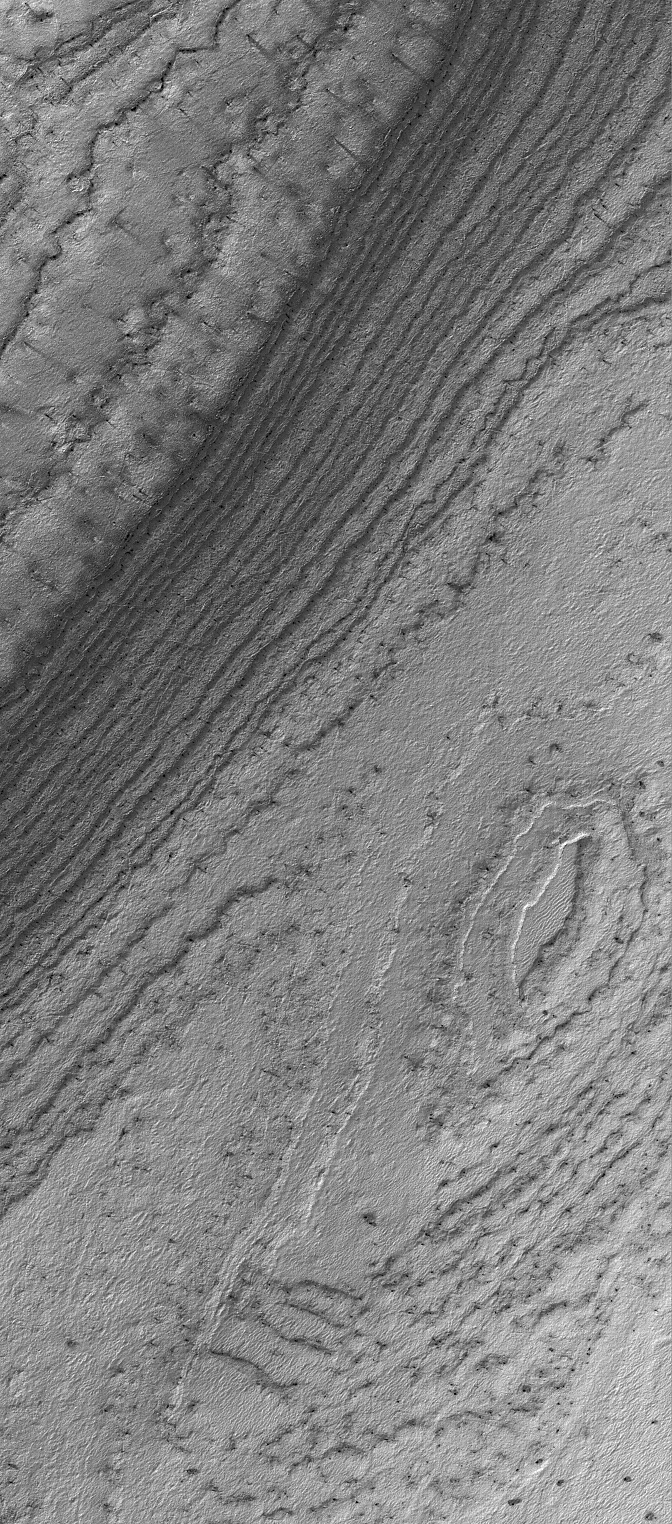

South Polar Layers

19 August 2005
This Mars Global Surveyor (MGS) Mars Orbiter Camera (MOC) image shows layered material exposed by erosion in the south polar region of Mars. At the time the image was acquired, the surface was covered with seasonal carbon dioxide frost. Dark spots and streaks indicate areas where the annual springtime defrosting process was underway.

Location near: 82.7°S, 112.1°W
Image width: width: ~3 km (~1.9 mi)
Illumination from: upper left
Season: Southern Spring

Credit: NASA/JPL/Malin Space Science Systems